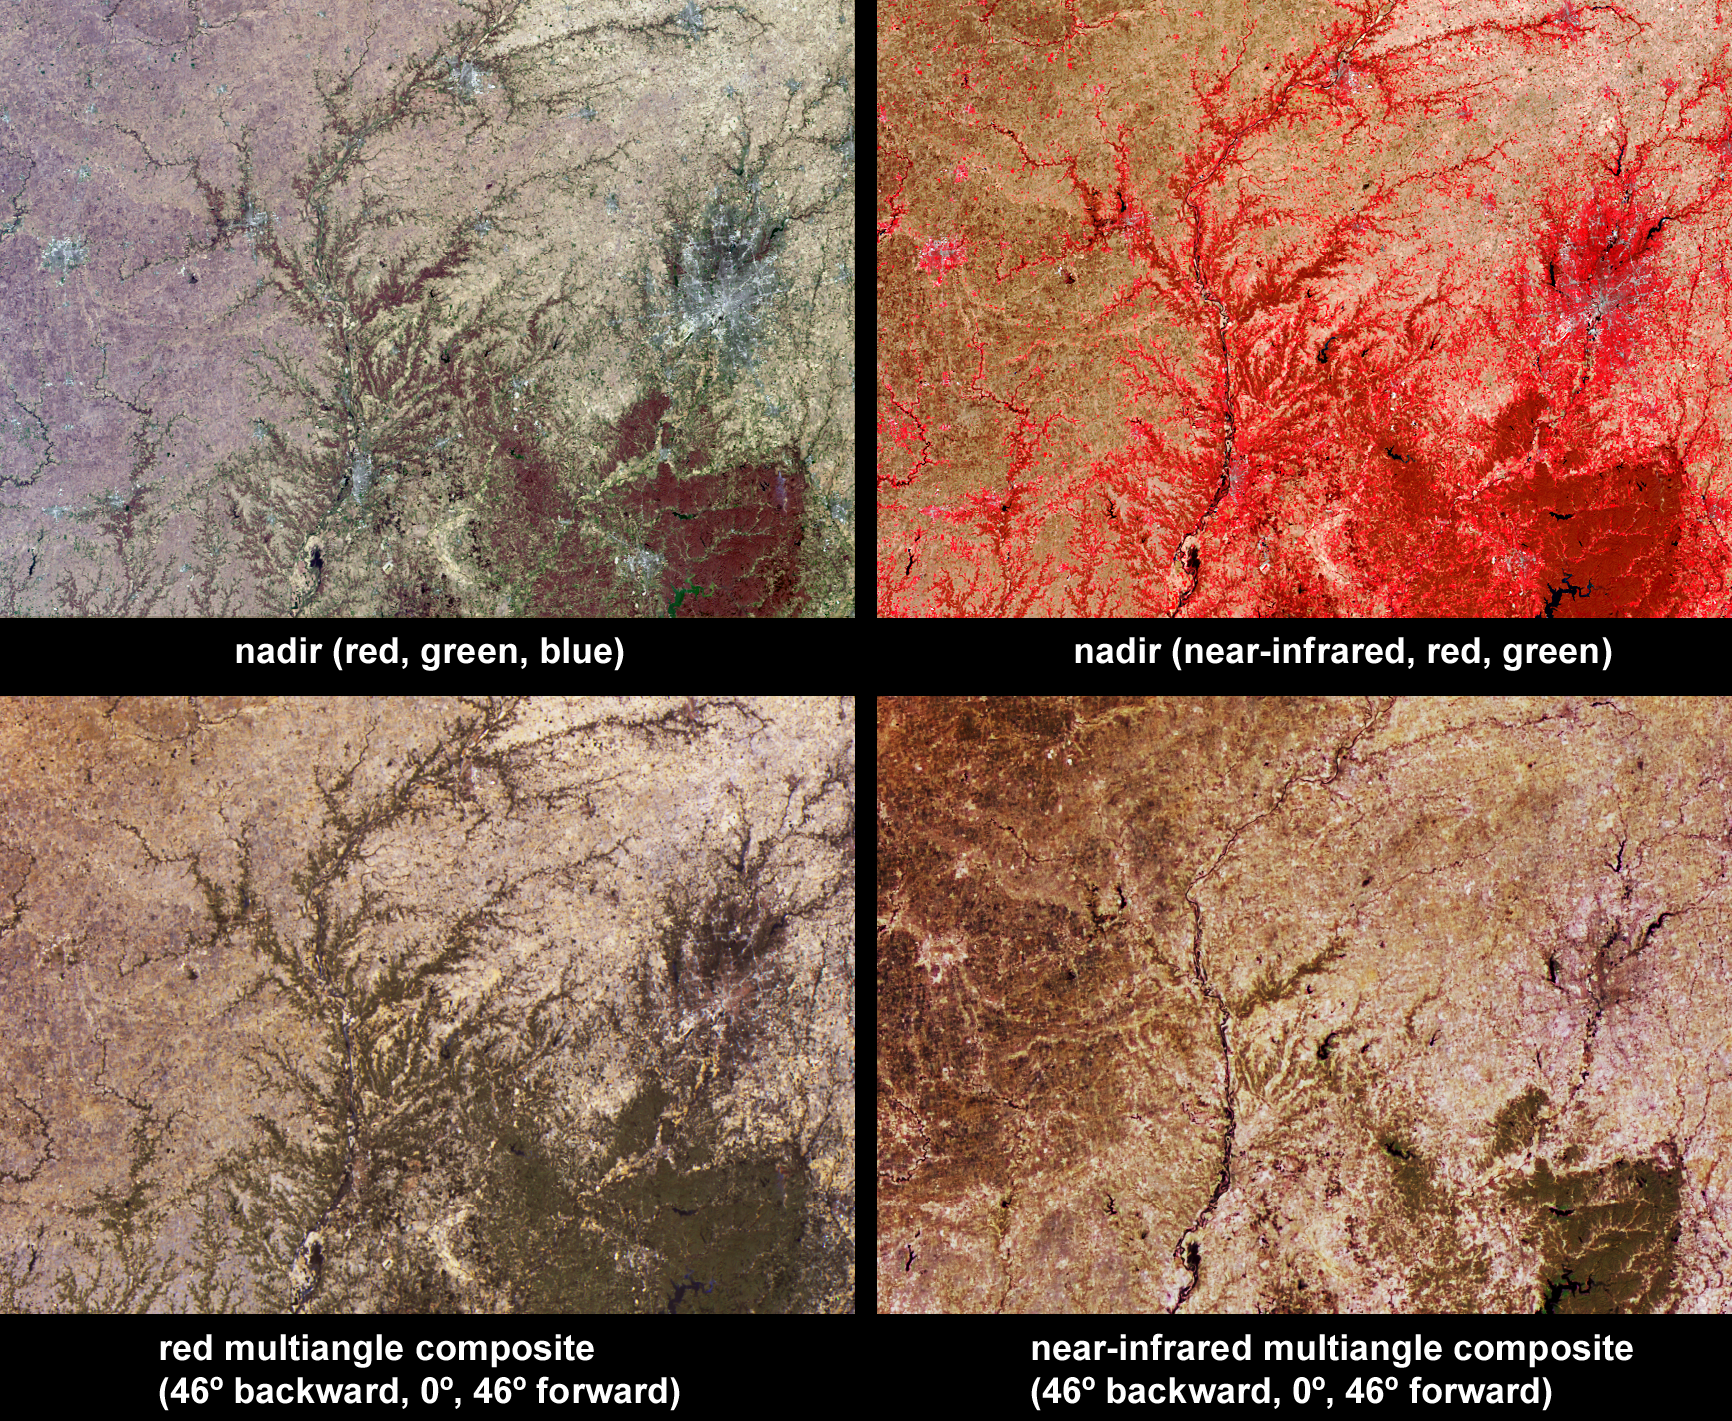

Spring in Southeastern Illinois and Central Indiana

Vegetation across southeast Illinois and central Indiana is shown in this set of multispectral and multiangle images from the Multi-angle Imaging SpectroRadiometer (MISR). Across the center of the image area, the Wabash River runs southward, and in some places corresponds with the Illinois-Indiana border. The White River flows through the city of Indianapolis (to the right of image center), and into Monroe Lake (a dark-colored reservoir at bottom-right). The majority of these fertile lands are used to grow crops, with woodlands present along the rivers and in the rolling hills of South Indiana, indicated in the lower right-hand portion of the images.

The top-left panel is a natural color image from MISR’s nadir camera, and the top-right panel is false-color image, also from MISR’s nadir camera, but displaying data from MISR’s near-infrared, red and green bands as red, green and blue, respectively. Living vegetation is highly reflective at near-infrared wavelengths and so appears in red hues in the false-color image. The lower-left panel is a multi-angular composite in which data from the red band of MISR’s 46 backward, nadir, and 46 forward viewing cameras are displayed as red, green and blue, respectively. The lower-right panel displays near-infrared band data in the same configuration from the same cameras. Color variations in the angular composites serve as a proxy for changes in angular reflectance, which are in turn influenced by the vegetation structure, terrain, soil type, and the solar illumination conditions.

When MISR captured this image on April 5, 2004, areas with strongest near-infrared reflectance corresponded with wooded areas, or with the perimeters of cities, while the croplands on the Illinois side of the Wabash River had yet to undergo vigorous springtime growth. On the Indiana side of the Wabash River, a large tract of forested land is situated about 70 kilometers south of Indianapolis, and appears in dark green hues in both the red and the near-infrared angular composites, indicating that it is more reflective in the nadir view than at the off-nadir angles. This can occur if the underlying soil is brighter than the vegetation at both wavelengths. However, many forested areas that appear in dark green hues in the red-band angular composite exhibit more neutral tones in the near-infrared angular composite. This suggests greater near-infrared reflectivity in the nadir view in those areas, possibly due to enhanced abundance of understory vegetation.

The Multiangle Imaging SpectroRadiometer observes the daylit Earth continuously and every 9 days views the entire globe between 82 north and 82 south latitude. These data products were generated from a portion of the imagery acquired during Terra orbit 22868. The panels cover an area of about 235 kilometers x 170 kilometers, and utilize data from blocks 58 to 59 within World Reference System-2 path 22.

MISR was built and is managed by NASA’s Jet Propulsion Laboratory, Pasadena, CA, for NASA’s Office of Earth Science, Washington, DC. The Terra satellite is managed by NASA’s Goddard Space Flight Center, Greenbelt, MD. JPL is a division of the California Institute of Technology.

Credit: NASA/GSFC/LaRC/JPL, MISR Team